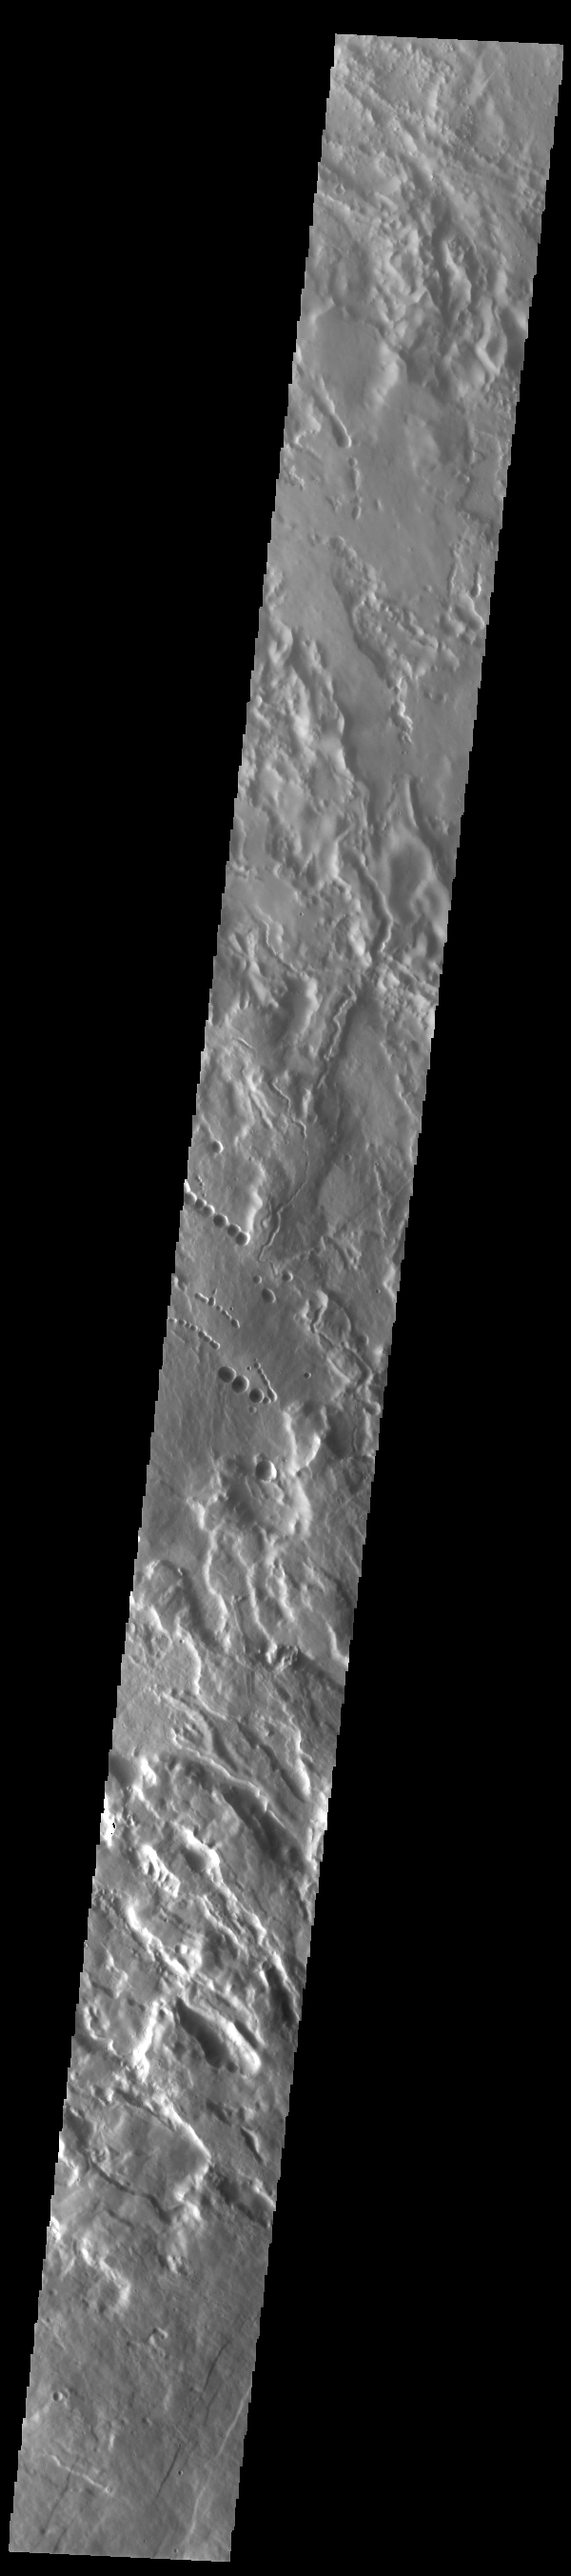

Arsia Mons Flank

The three large aligned Tharsis volcanoes are Arsia Mons, Pavonis Mons and Ascreaus Mons (from south to north). There are collapse features on all three volcanoes, on the southwestern and northeastern flanks. This alignment may indicate a large fracture/vent system was responsible for the eruptions that formed all three volcanoes. This VIS image shows part of the northwestern flank of Arsia Mons, west of the aligned fracture system. The scalloped depressions and lines of craters are most likely created by collapse of the roof of lava tubes. Lava tubes originate during eruption event, when the margins of a flow harden around a still flowing lava stream. When an eruption ends these can become hollow tubes within the flow. With time, the roof of the tube may collapse into the empty space below. The tubes are linear, so the collapse of the roof creates a linear depression. In this region, the complexity of the collapse and faulting has created a unique surface. This region has collapse depressions with floors at a variety of elevations and depression sizes from small to large.

Arsia Mons is the southernmost of the Tharsis volcanoes. It is 270 miles (450km) in diameter, almost 12 miles (20km) high, and the summit caldera is 72 miles (120km) wide. For comparison, the largest volcano on Earth is Mauna Loa. From its base on the sea floor, Mauna Loa measures only 6.3 miles high and 75 miles in diameter. A large volcanic crater known as a caldera is located at the summit of all of the Tharsis volcanoes. These calderas are produced by massive volcanic explosions and collapse. The Arsia Mons summit caldera is larger than many volcanoes on Earth.

Credit: NASA/JPL-Caltech/ASU